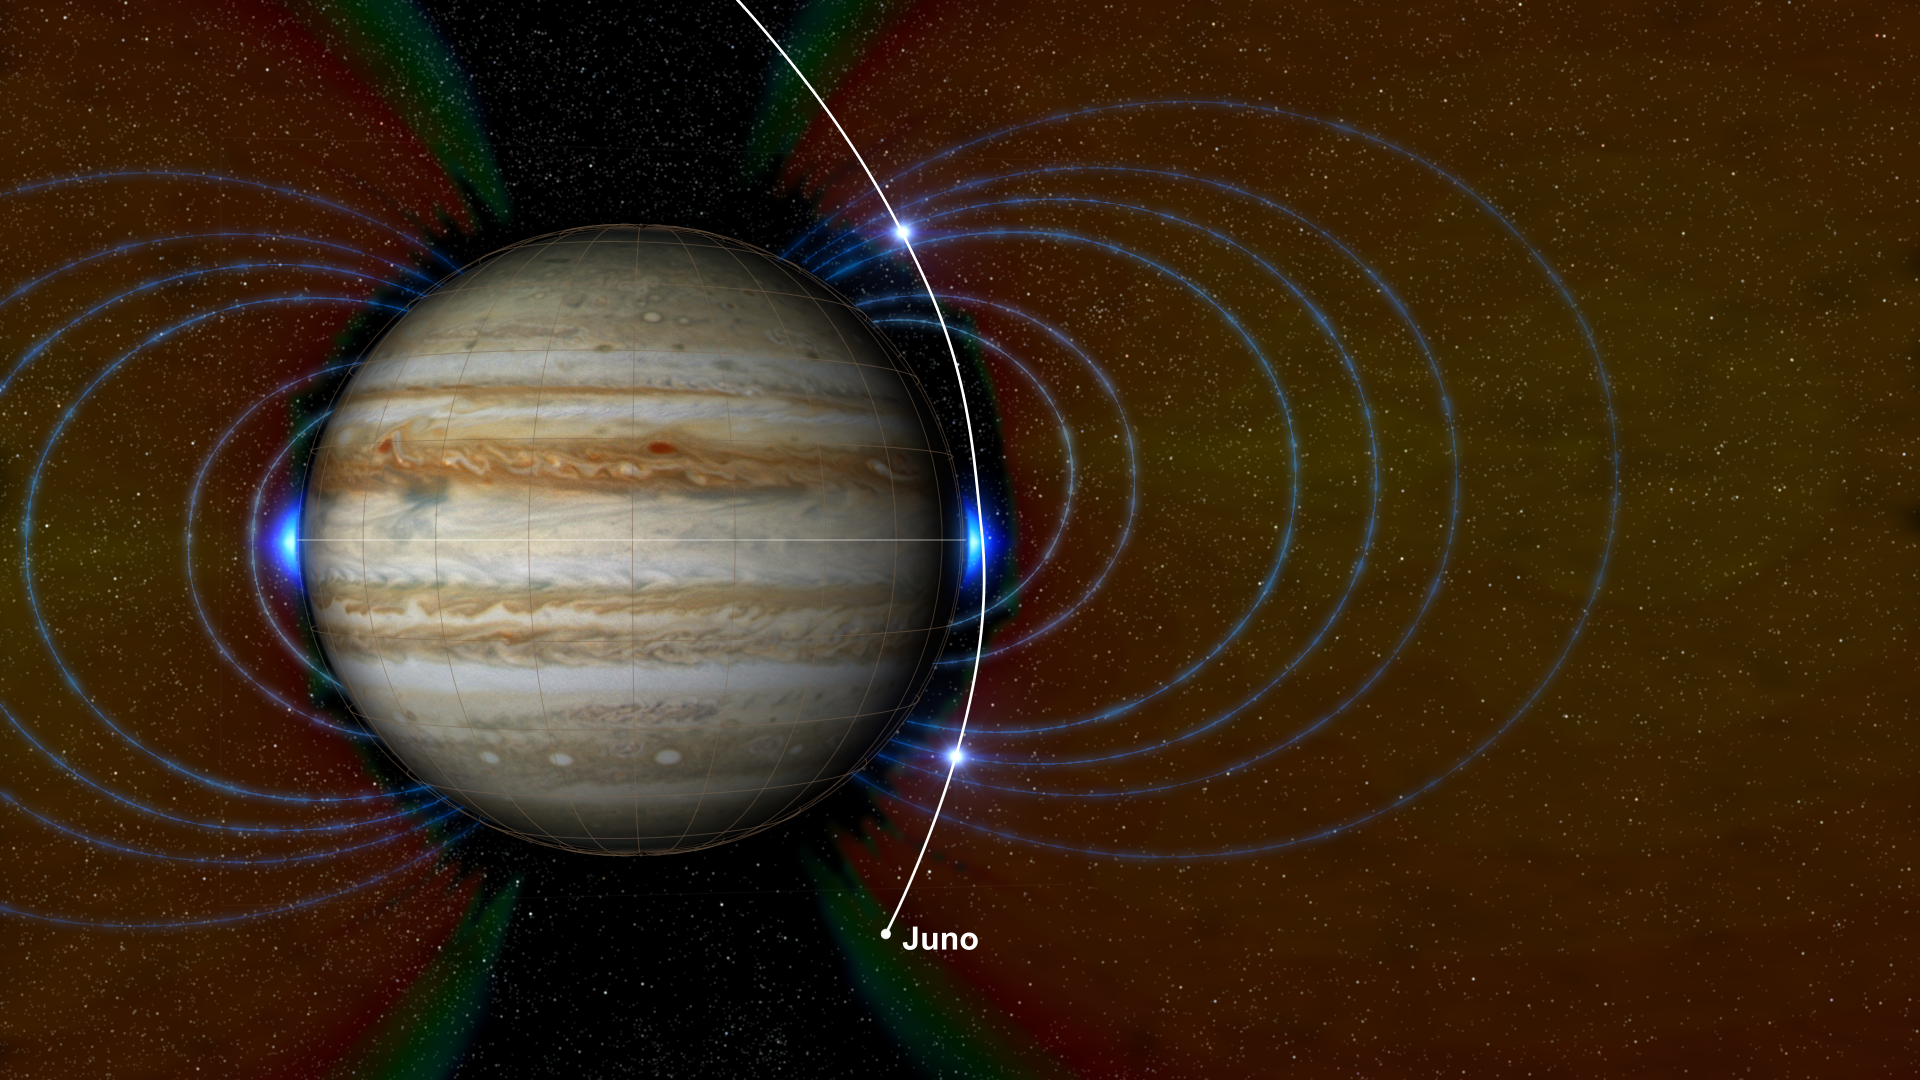

New Radiation Zones on Jupiter

This graphic shows a new radiation zone surrounding Jupiter, located just above the atmosphere near the equator, that has been discovered by NASA’s Juno mission. The new radiation zone is depicted here as a glowing blue area around the planet’s middle.

This radiation zone includes energetic hydrogen, oxygen and sulfur ions moving at close to the speed of light (referred to as “relativistic” speeds). It resides inside Jupiter’s previously known radiation belts. The zone was identified by the mission’s Jupiter Energetic Particle Detector Instrument (JEDI), enabled by Juno’s unique close approach to the planet during the spacecraft’s science flybys (2,100 miles or 3,400 kilometers from the cloud tops).

Juno scientists believe the particles creating this region of intense radiation are derived from energetic neutral atoms — that is, fast-moving atoms without an electric charge — coming from the tenuous gas around Jupiter’s moons Io and Europa. The neutral atoms then become ions — atoms with an electric charge — as their electrons are stripped away by interaction with the planet’s upper atmosphere. (This discovery is discussed further in an issue of the journal Geophysical Research Letters [Kollmann et al. (2017), Geophys. Res. Lett., 44, 5259-5268].)

Juno also has detected signatures of a population of high-energy, heavy ions in the inner edges of Jupiter’s relativistic electron radiation belt. This radiation belt was previously understood to contain mostly electrons moving at near light speed. The signatures of the heavy ions are observed at high latitude locations within the electron belt — a region not previously explored by spacecraft. The origin and exact species of these heavy ions is not yet understood. Juno’s Stellar Reference Unit (SRU-1) star camera detects the signatures of this population as extremely high noise in images collected as part of the mission’s radiation monitoring investigation. The locations where the heavy ions were detected are indicated on the graphic by two bright, glowing spots along Juno’s flight path past the planet, which is shown as a white line. The invisible lines of Jupiter’s magnetic field are also portrayed here for context as faint, bluish lines.

NASA’s Jet Propulsion Laboratory manages the Juno mission for the principal investigator, Scott Bolton, of Southwest Research Institute in San Antonio. Juno is part of NASA’s New Frontiers Program, which is managed at NASA’s Marshall Space Flight Center in Huntsville, Alabama, for NASA’s Science Mission Directorate. Lockheed Martin Space Systems, Denver, built the spacecraft. Caltech in Pasadena, California, manages JPL for NASA.

More information about Juno is online at http://www.nasa.gov/juno and http://missionjuno.swri.edu.

NASA’s Jet Propulsion Laboratory manages the Juno mission for the principal investigator, Scott Bolton, of Southwest Research Institute in San Antonio. Juno is part of NASA’s New Frontiers Program, which is managed at NASA’s Marshall Space Flight Center in Huntsville, Alabama, for NASA’s Science Mission Directorate. Lockheed Martin Space Systems, Denver, built the spacecraft. Caltech in Pasadena, California, manages JPL for NASA.

Credit: NASA/JPL-Caltech/SwRI/JHUAPL